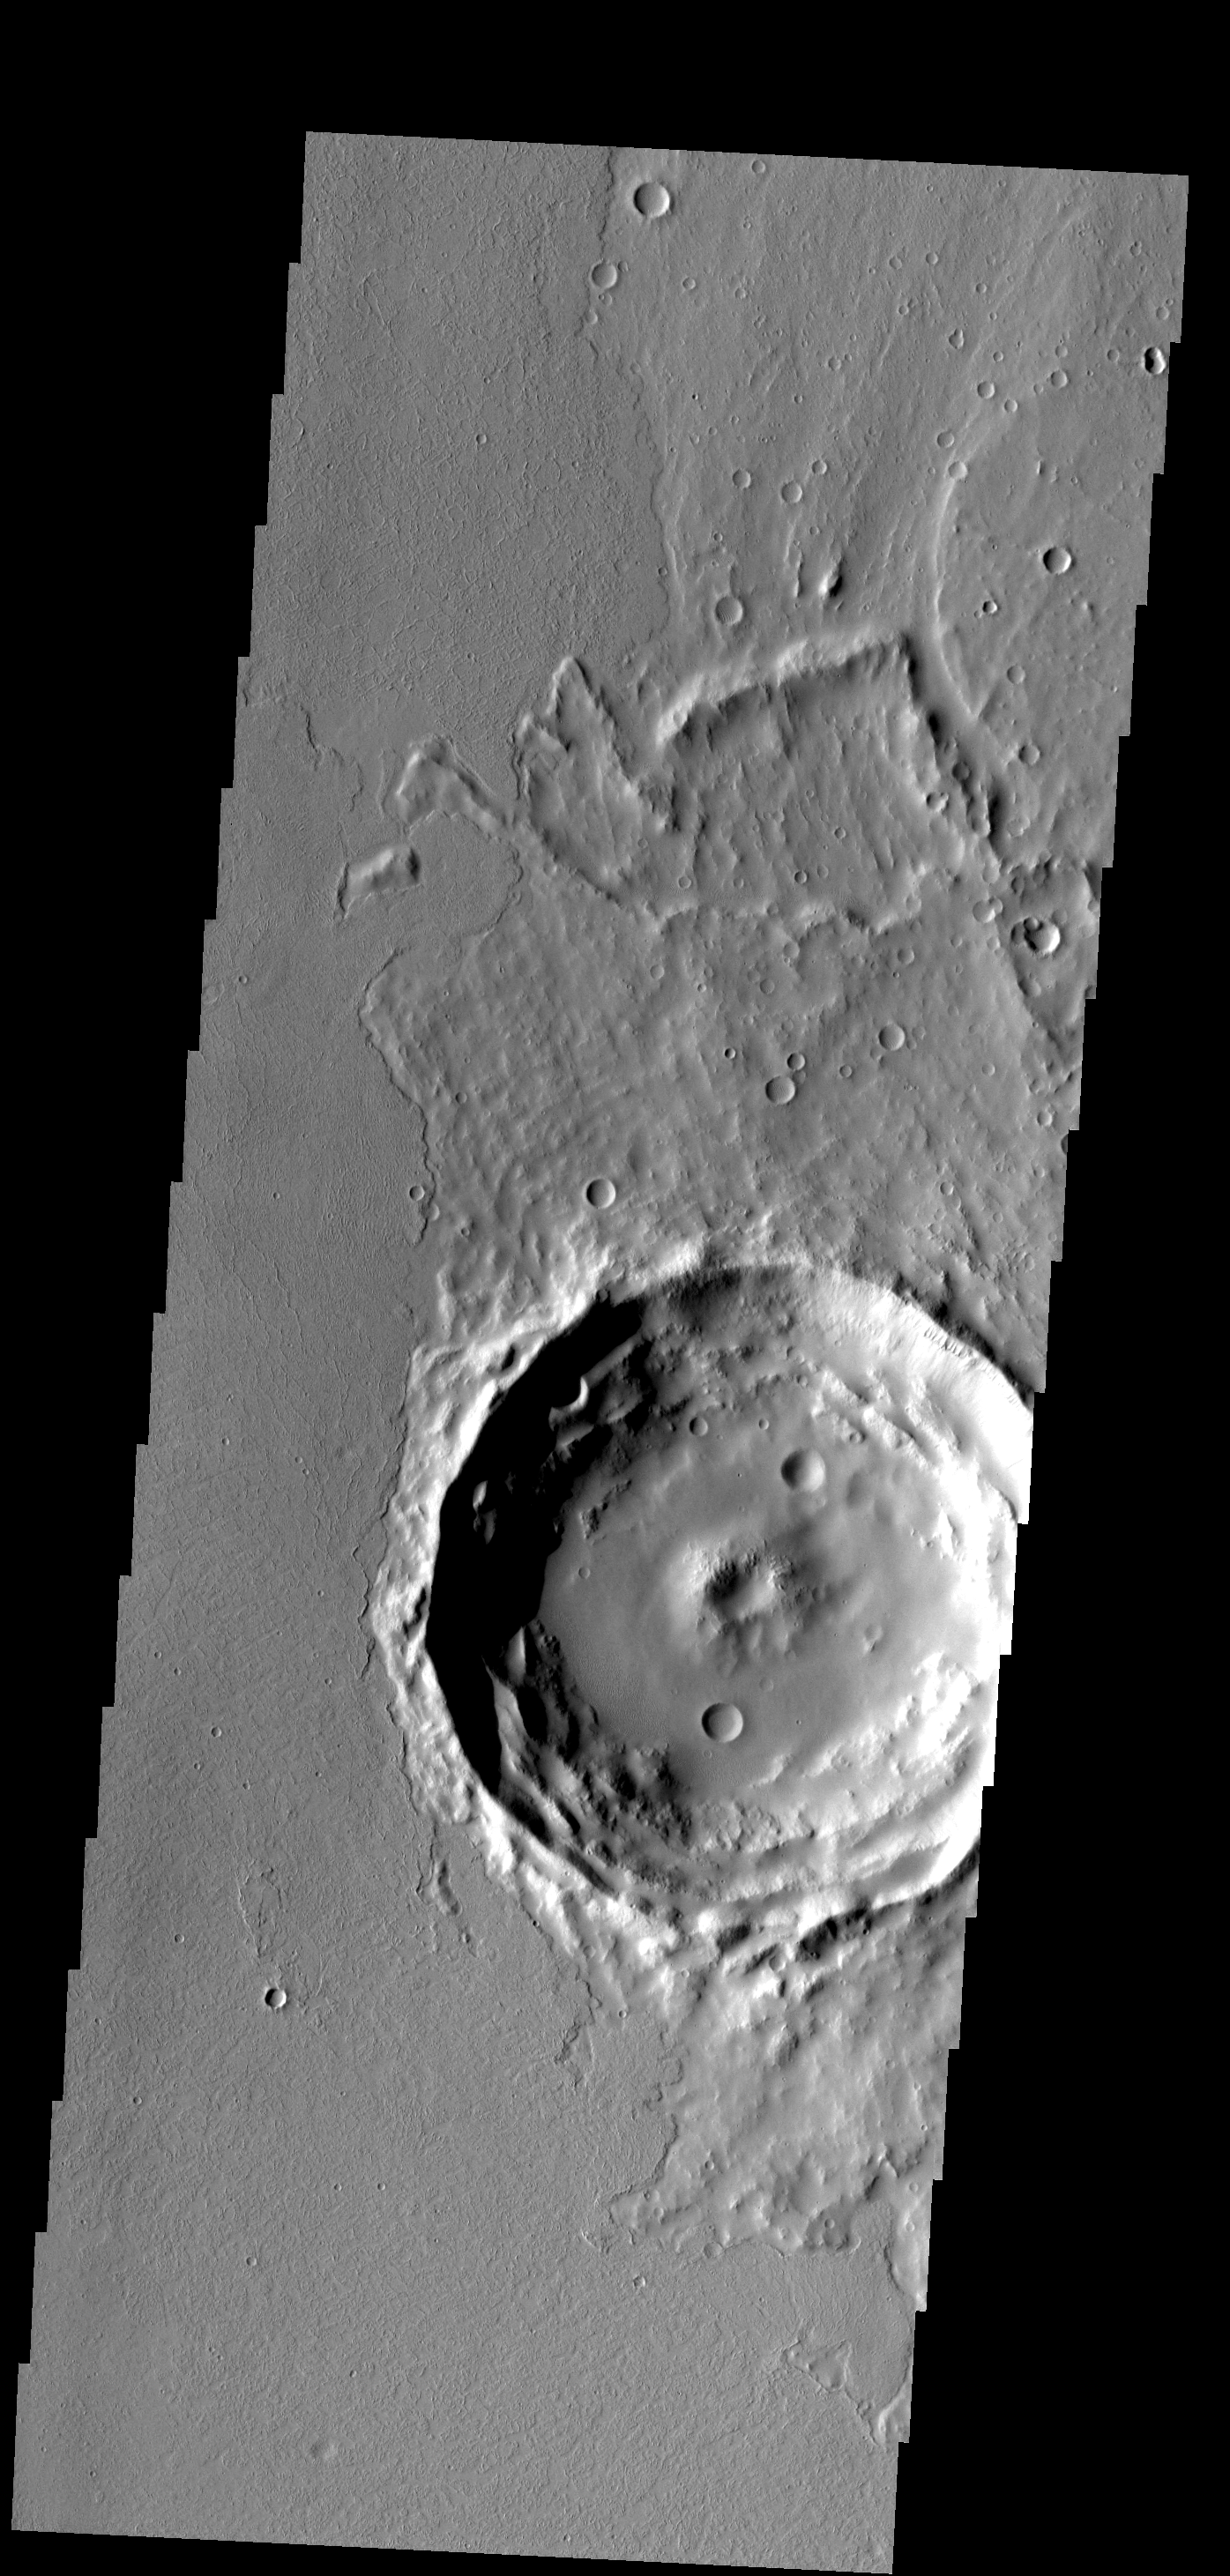

Ejecta and Lava

Located on the eastern edge of the Tharsis region, this crater has had half of its ejecta covered by lava flows.

Image information: VIS instrument. Latitude 16.5N, Longitude 280.8E. 18 meter/pixel resolution.

Please see the THEMIS Data Citation Note for details on crediting THEMIS images.

Note: this THEMIS visual image has not been radiometrically nor geometrically calibrated for this preliminary release. An empirical correction has been performed to remove instrumental effects. A linear shift has been applied in the cross-track and down-track direction to approximate spacecraft and planetary motion. Fully calibrated and geometrically projected images will be released through the Planetary Data System in accordance with Project policies at a later time.

NASA’s Jet Propulsion Laboratory manages the 2001 Mars Odyssey mission for NASA’s Office of Space Science, Washington, D.C. The Thermal Emission Imaging System (THEMIS) was developed by Arizona State University, Tempe, in collaboration with Raytheon Santa Barbara Remote Sensing. The THEMIS investigation is led by Dr. Philip Christensen at Arizona State University. Lockheed Martin Astronautics, Denver, is the prime contractor for the Odyssey project, and developed and built the orbiter. Mission operations are conducted jointly from Lockheed Martin and from JPL, a division of the California Institute of Technology in Pasadena.

Credit: NASA/JPL/ASU